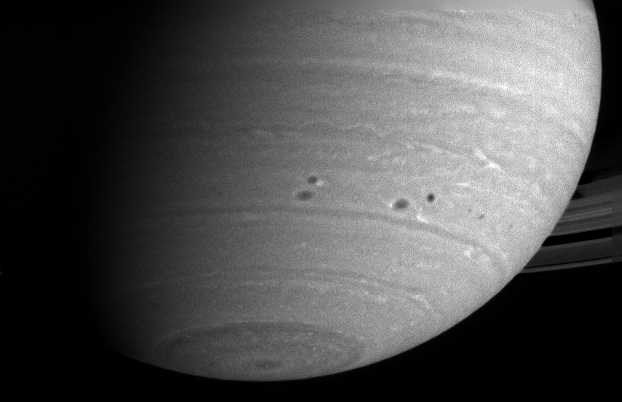

Two Pairs of Storms

Two pairs of dark spots, or storms, in Saturn’s atmosphere squeeze past each other as they dance around the planet. In this group of four storms, the top left and lower right storms are fringed with white clouds. The image was taken with the Cassini narrow angle camera in the near infrared on May 5, 2004, at a distance of 29.5 million kilometers (18.3 million miles) from Saturn. Image scale is 176 kilometers (109 miles) per pixel. Contrast in the image was enhanced to aid visibility.

The Cassini-Huygens mission is a cooperative project of NASA, the European Space Agency and the Italian Space Agency. The Jet Propulsion Laboratory, a division of the California Institute of Technology in Pasadena, manages the Cassini-Huygens mission for NASA’s Office of Space Science, Washington, D.C. The Cassini orbiter and its two onboard cameras, were designed, developed and assembled at JPL. The imaging team is based at the Space Science Institute, Boulder, Colo.

Credit: NASA/JPL/Space Science Institute